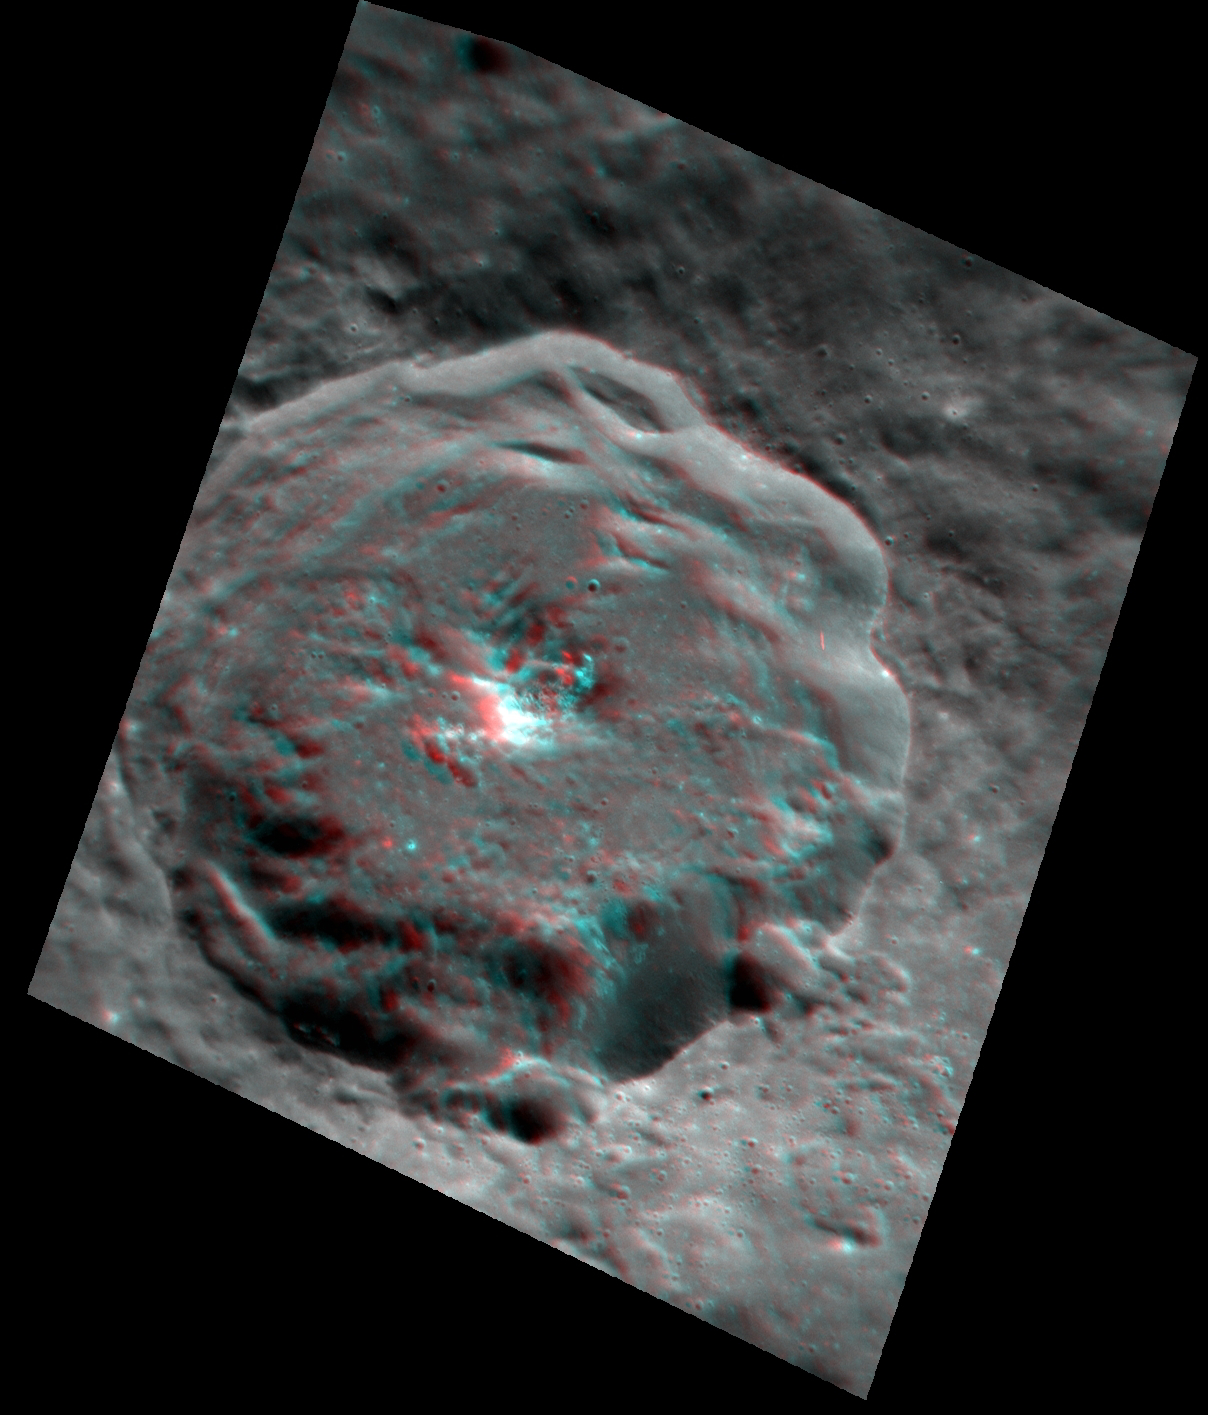

Seeing to New Depths (Anaglyph)

As promised in yesterday’s featured image, here is another 3D anaglyph that was created from recently acquired images. View it with a pair of red-cyan 3D glasses to get the full effect and to see deep into this crater. The topography appears exaggerated in the stereo view of this roughly one-kilometer deep crater, accentuating the terraces on the crater’s walls and the central peak, topped with hollows, rising from the crater’s floor. This image has been rotated 90° to the right (such that north is to the right) for better viewing with the red-cyan glasses.

This image was created from a targeted set of stereo images. Targeted stereo observations are acquired at resolutions much higher than that of the 200-meter/pixel stereo base map. These targets acquired with the NAC enable the detailed topography of Mercury’s surface to be determined for a local area of interest.

Date acquired: March 22, 2013
Image Mission Elapsed Time (MET) (since January 8, 2013): 6291928, 6292156
Image ID: 3741269, 3741270
Instrument: Narrow Angle Camera (NAC) of the Mercury Dual Imaging System (MDIS)
Center Latitude: 25.11°
Center Longitude: 266.4° E
Resolution: 36 meters/pixel
Scale: The diameter of this crater is 31 kilometers (19 miles)
Incidence Angle: 44.7°, 44.8°
Emission Angle: 40.5°, 35.5°
Phase Angle: 72.9°, 78.1°

The MESSENGER spacecraft is the first ever to orbit the planet Mercury, and the spacecraft’s seven scientific instruments and radio science investigation are unraveling the history and evolution of the Solar System’s innermost planet. MESSENGER acquired over 150,000 images and extensive other data sets. MESSENGER is capable of continuing orbital operations until early 2015.

For information regarding the use of images, see the MESSENGER image use policy.

Credit: NASA/Johns Hopkins University Applied Physics Laboratory/Carnegie Institution of Washington